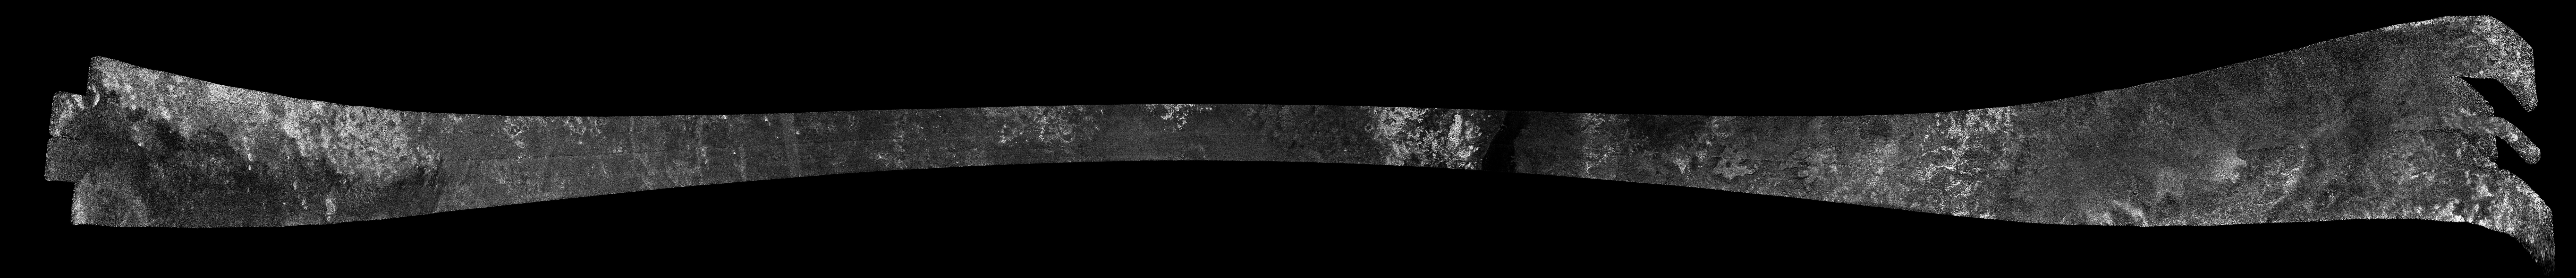

Titan Radar Swath (T-36 Flyby – Oct. 2, 2007)

This image was obtained by NASA’s Cassini radar instrument during a flyby on Oct. 2, 2007. Mid-Southern Latitudes. The radar antenna was pointing toward Titan at an altitude of 965 kilometers (600 miles) during the closest approach.

The image has been processed with a resolution of 128 pixels/deg.

The Cassini-Huygens mission is a cooperative project of NASA, the European Space Agency and the Italian Space Agency. The Jet Propulsion Laboratory, a division of the California Institute of Technology in Pasadena, manages the mission for NASA’s Science Mission Directorate. The Cassini orbiter was designed, developed and assembled at JPL. The radar instrument was built by JPL and the Italian Space Agency, working with team members from the United States and several European countries.

Credit: NASA/JPL-Caltech/ASI